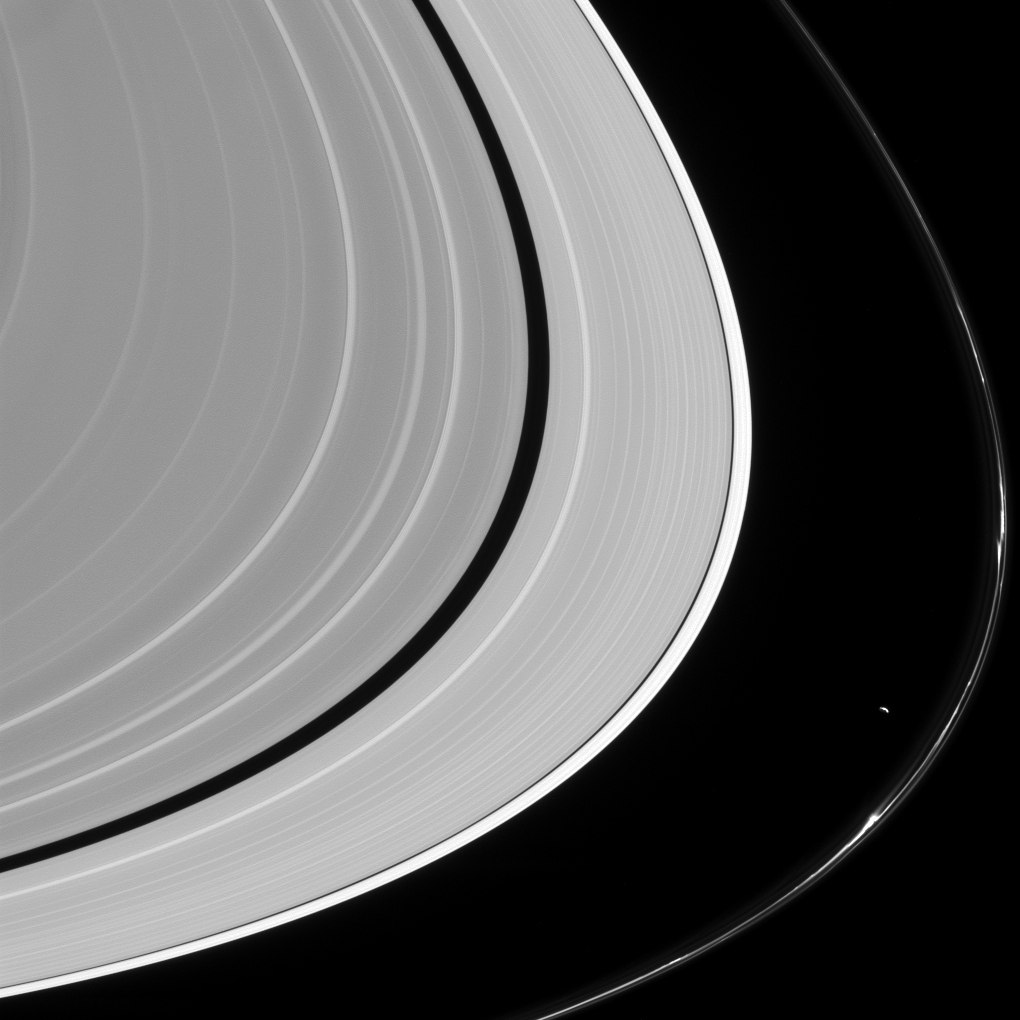

Sculptor and His Work

Most planetary rings appear to be shaped, at least in part, by moons orbiting their planets, but nowhere is that more evident than in Saturn’s F ring. Filled with kinks, jets, strands and gores, the F ring has been sculpted by its two neighboring moons Prometheus (seen here) and Pandora. Even more amazing is the fact that the moons remain hard at work reshaping the ring even today.

Prometheus (53 miles, or 86 kilometers across) shapes the F ring through consistent, repeated gravitational nudges and occasionally enters the ring itself (clearing out material and creating a “gore” feature, see PIA12785). Although the gravitational force of Prometheus is much smaller than that of Saturn, even small nudges can tweak the ring particles’ orbits to create new patterns in the ring.

This view looks toward the sunlit side of the rings from about 12 degrees above the ring plane. The image was taken in visible light with the Cassini spacecraft narrow-angle camera on Feb. 21 2016.

The Cassini mission is a cooperative project of NASA, ESA (the European Space Agency) and the Italian Space Agency. The Jet Propulsion Laboratory, a division of the California Institute of Technology in Pasadena, manages the mission for NASA’s Science Mission Directorate, Washington. The Cassini orbiter and its two onboard cameras were designed, developed and assembled at JPL. The imaging operations center is based at the Space Science Institute in Boulder, Colorado.

Credit: NASA/JPL-Caltech/Space Science Institute